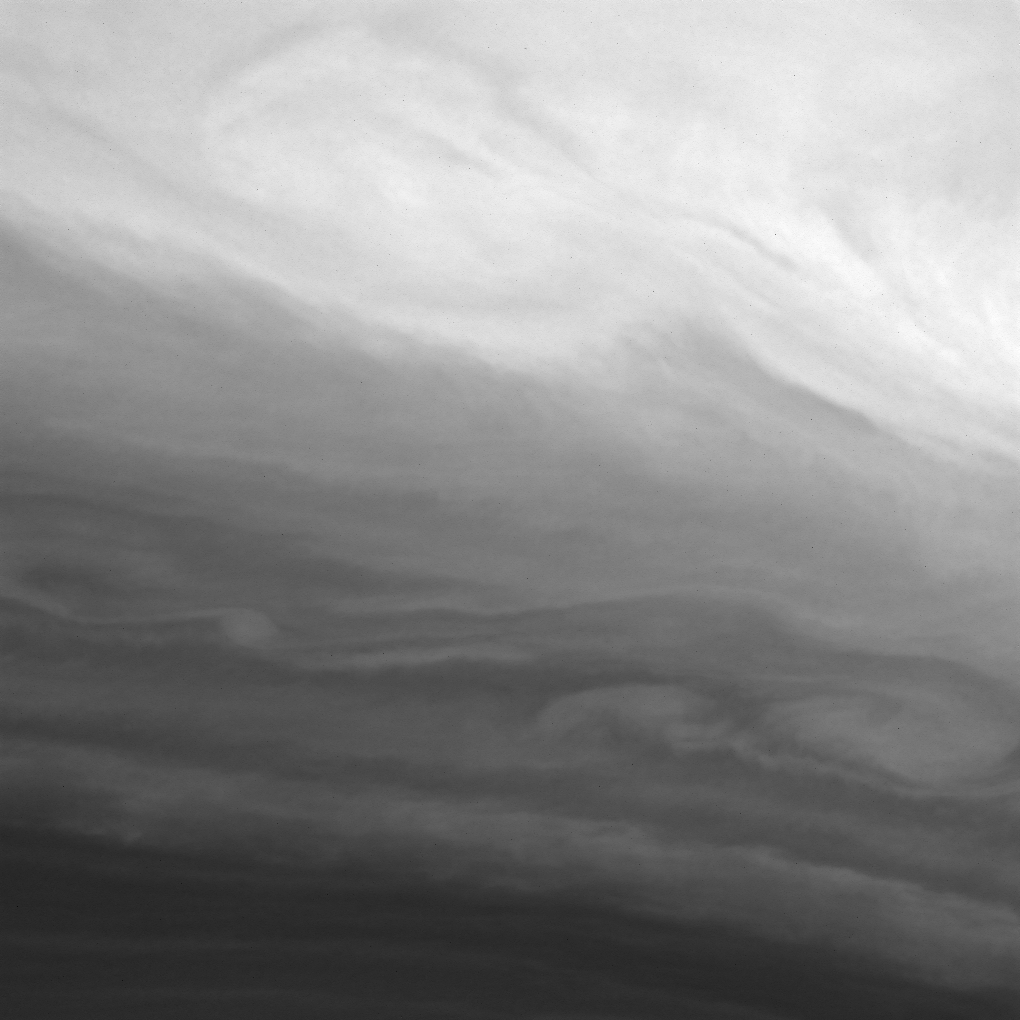

Blustery Bands

The Cassini spacecraft presents a tempestuous scene in which the clouds of Saturn’s bright equatorial region entwine with those in darker, southerly latitudes.

See PIA07669 for a previously released wide-angle view of Saturn using the same spectral filter.

The image was taken using a filter sensitive to wavelengths of infrared light centered at 890 nanometers. The image was acquired with the Cassini spacecraft wide-angle camera on Aug. 16, 2006 at a distance of approximately 289,000 kilometers (180,000 miles) from Saturn. Image scale is 14 kilometers (8 miles) per pixel.

The Cassini-Huygens mission is a cooperative project of NASA, the European Space Agency and the Italian Space Agency. The Jet Propulsion Laboratory, a division of the California Institute of Technology in Pasadena, manages the mission for NASA’s Science Mission Directorate, Washington, D.C. The Cassini orbiter and its two onboard cameras were designed, developed and assembled at JPL. The imaging operations center is based at the Space Science Institute in Boulder, Colo.

Credit: NASA/JPL/Space Science Institute